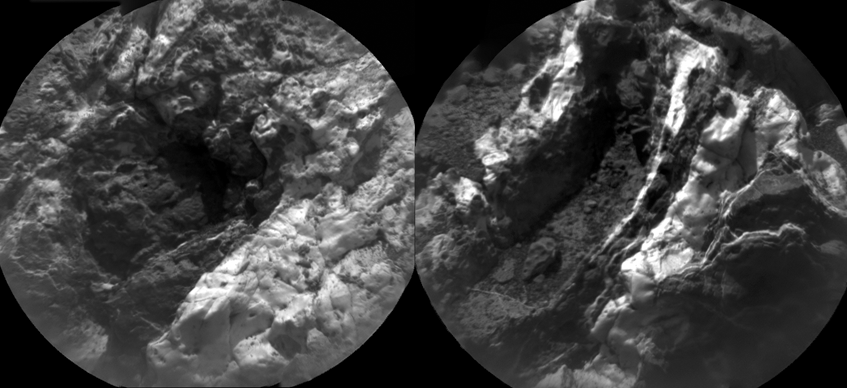

Thick, Dark Veins at ‘Garden City,’ Mars

These images from the Chemistry and Camera (ChemCam) instrument on NASA’s Curiosity Mars rover indicate similarly dark material, but with very different chemistries, in mineral veins at “Garden City.”

Each of the side-by-side circular images covers an area about 2 inches (5 centimeters) in diameter. The images were taken by ChemCam’s Remote Micro-Imager. Researchers used ChemCam’s laser, telescope and spectrometers to examine the chemistry of material in these veins.

While both of these veins are dark, their chemistries are very different, indicating that they were formed by different fluids. One common aspect of the chemistry in the dark material is an iron content higher than nearby bedrock. Thus the dark appearance may be result of similar iron content. The dark maerial in the vein on the left is enriched in calcium and contains calcium fluorine. The dark material in the vein on the right is enriched in magnesium, but not in calcium or calcium fluorine. Thus, the veins were formed by different fluids that deposited minerals in rock fractures.

The Remote Micro-Imager took the image on the left on March 27, 2015, during the 938th Martian day, or sol, of Curiosity’s work on Mars. The next day, it took the image on the right.

A broader view of the prominent mineral veins at Garden City is at PIA19161.

ChemCam is one of 10 instruments in Curiosity’s science payload. The U.S. Department of Energy’s Los Alamos National Laboratory, in Los Alamos, New Mexico, developed ChemCam in partnership with scientists and engineers funded by the French national space agency (CNES), the University of Toulouse and the French national research agency (CNRS).

Credit: NASA/JPL-Caltech/LANL/CNES/IRAP/LPGNantes/CNRS/IAS